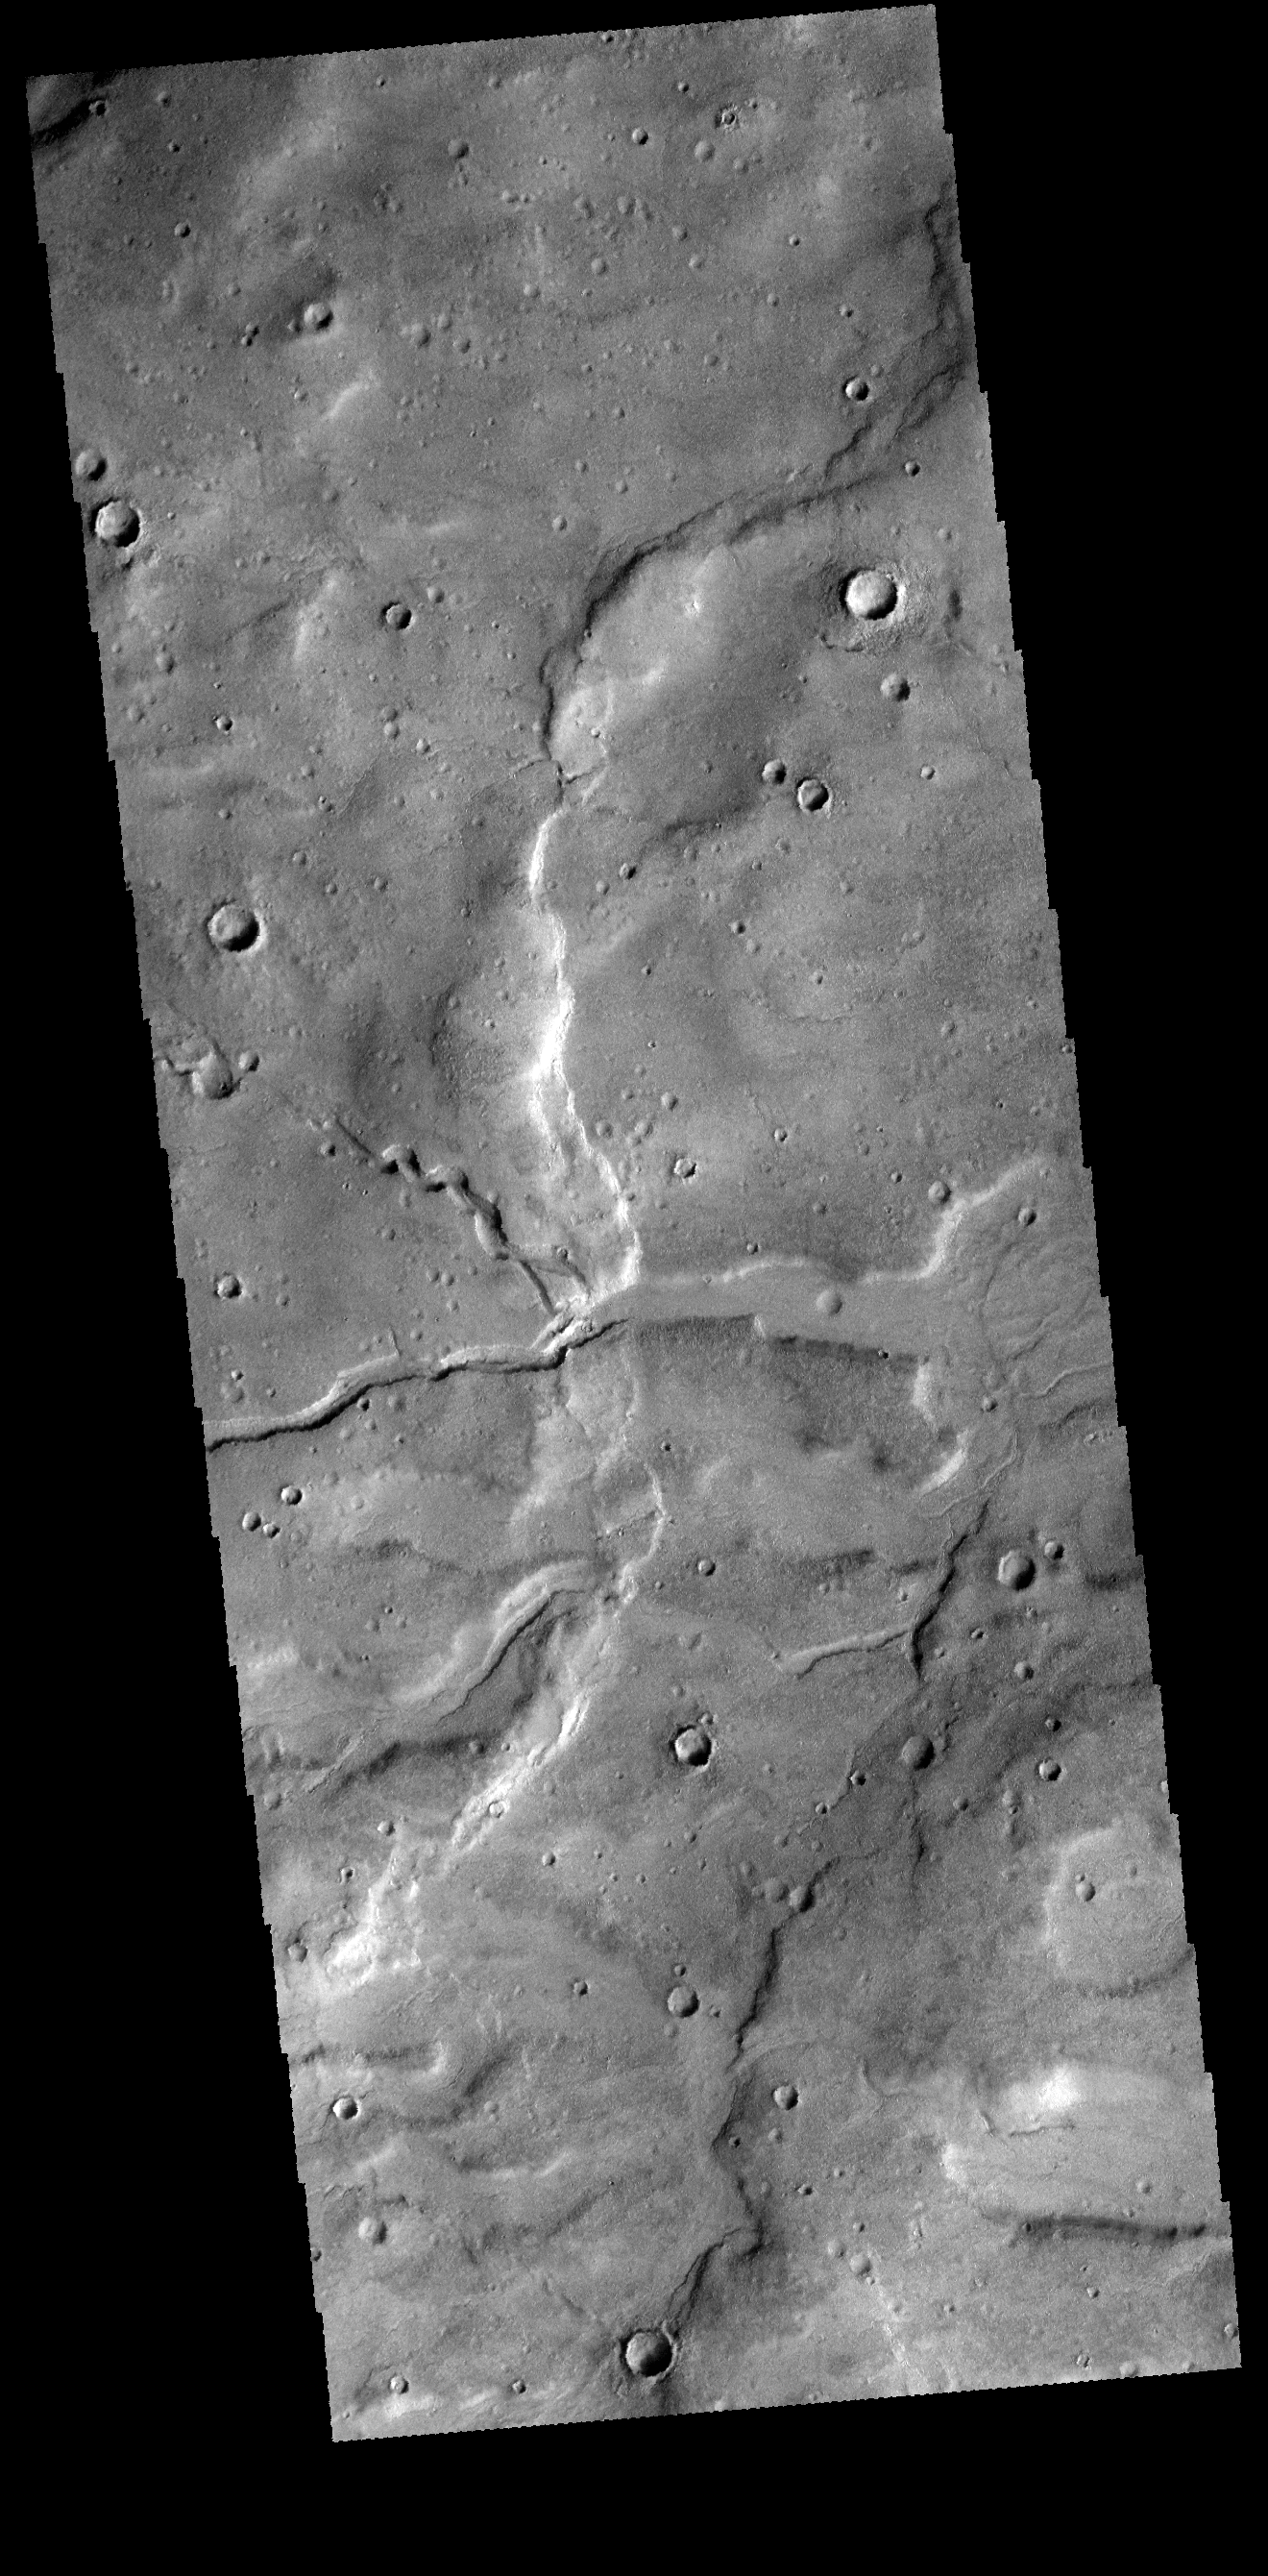

Terra Cimmeria

Today’s VIS image of Terra Cimmeria shows two channels intersecting to become one larger channel.

Credit: NASA/JPL-Caltech/ASU